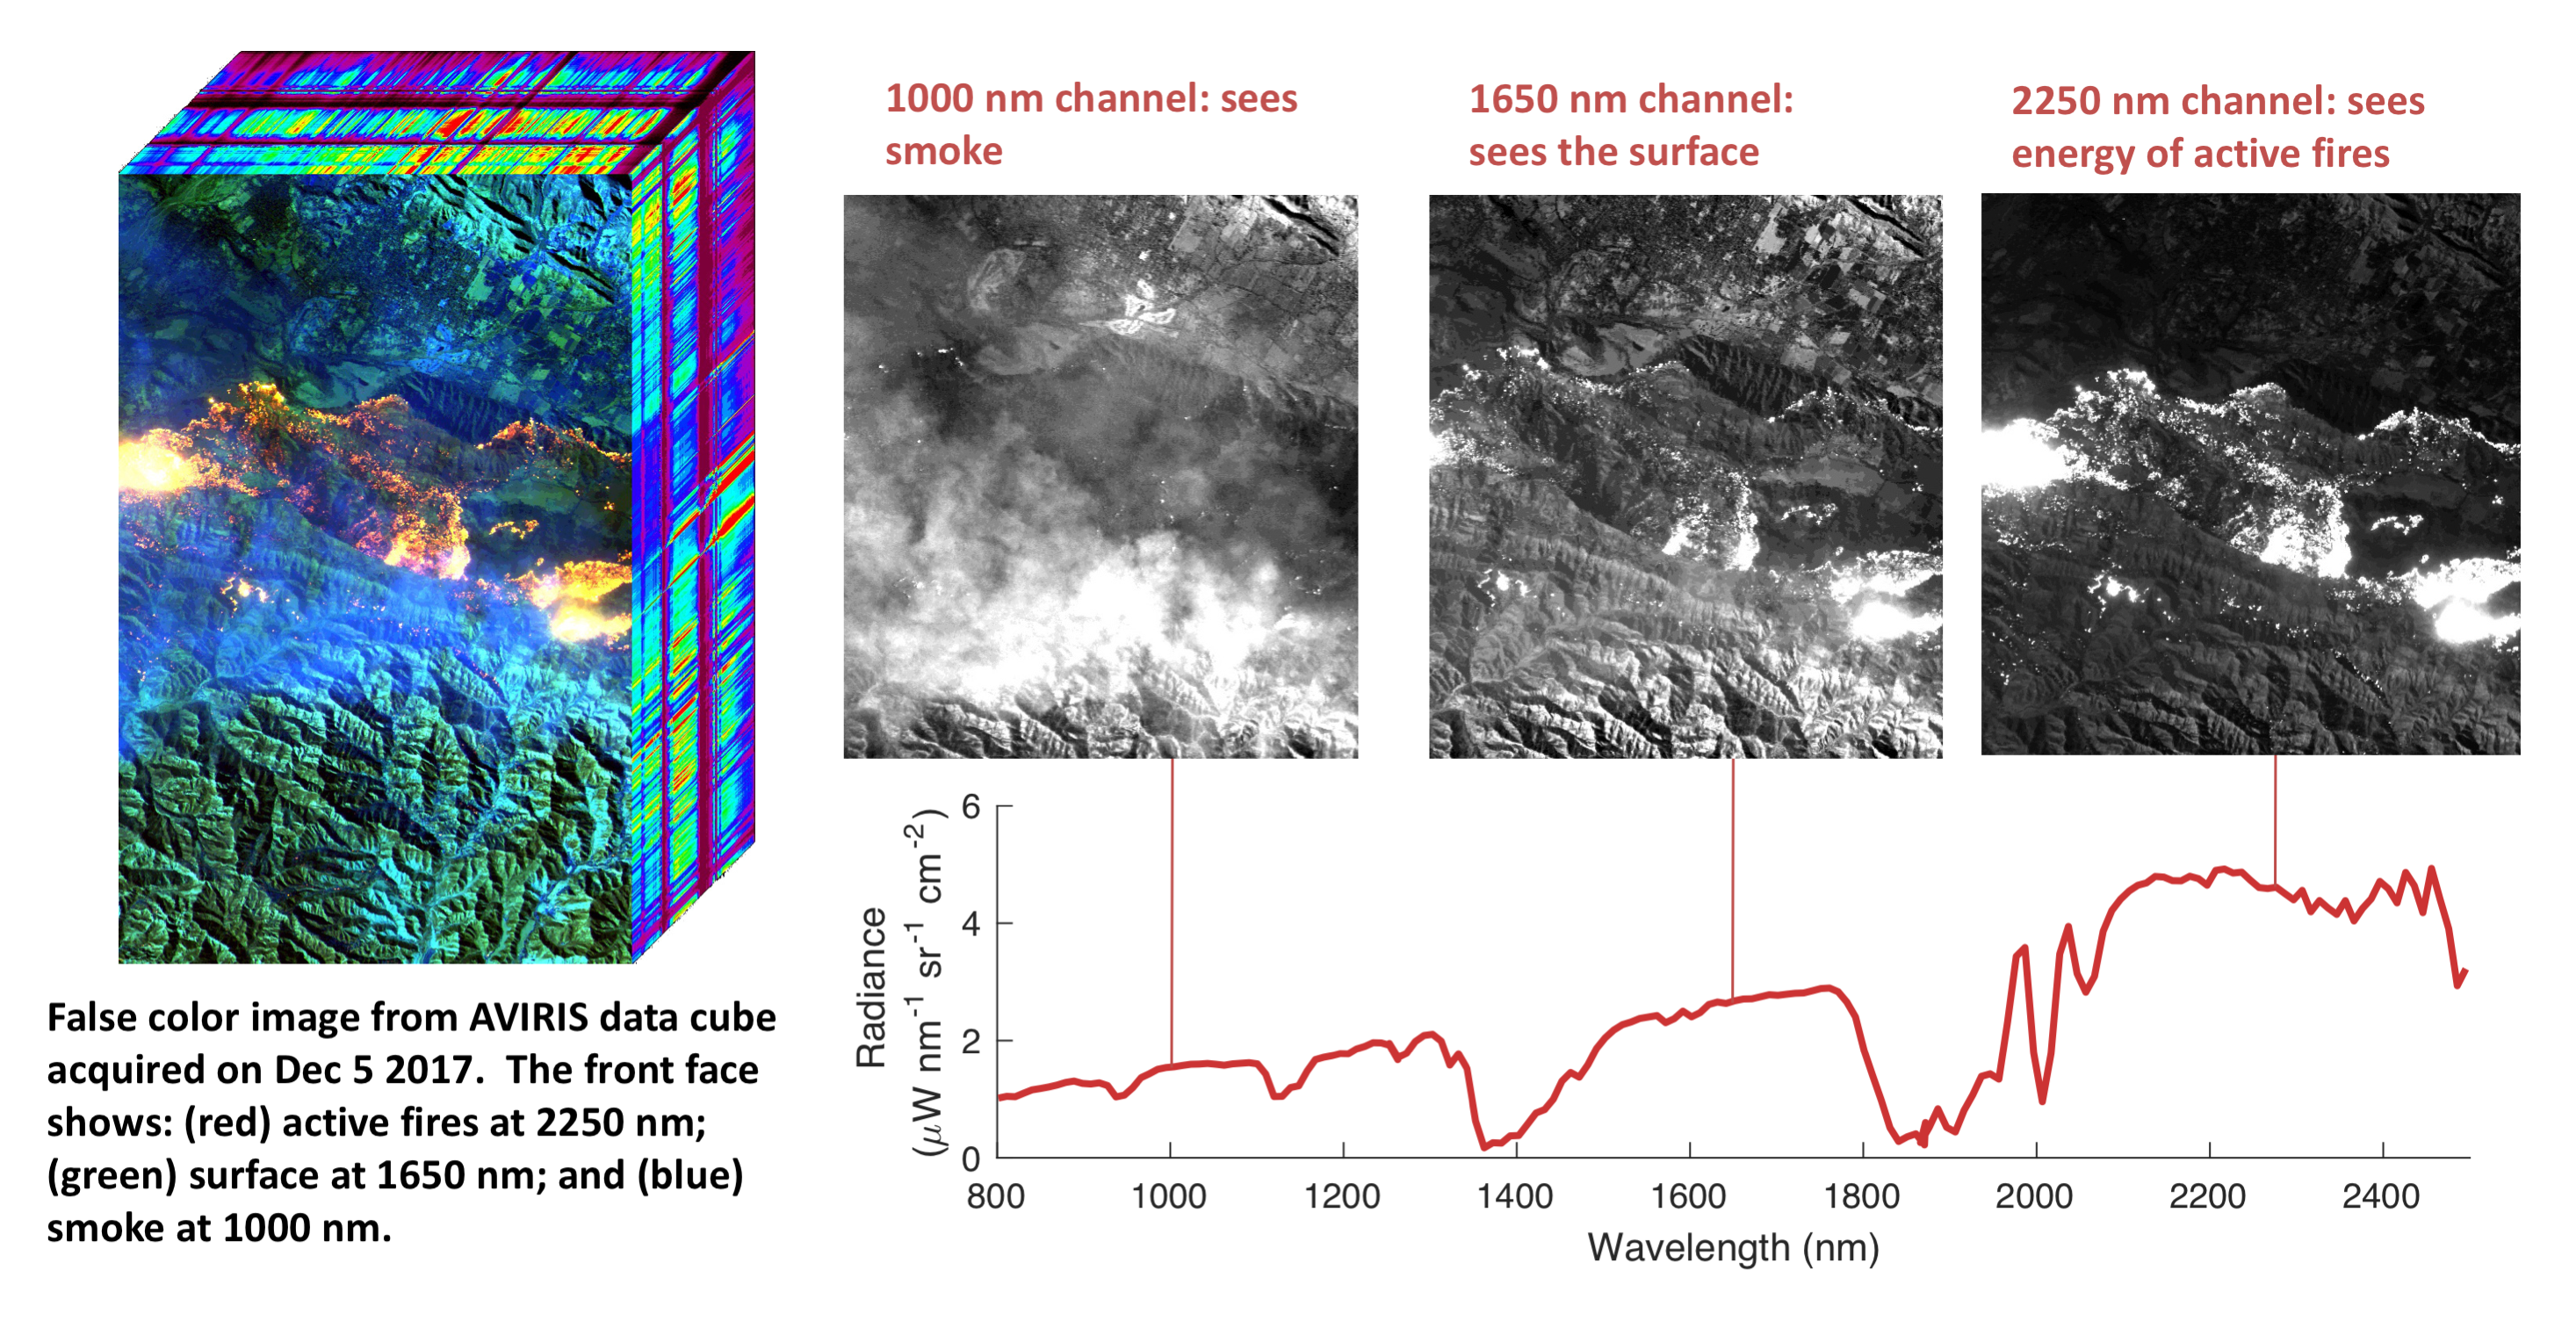

NASA’s AVIRIS Instrument Sheds New Light on Southern California Wildfires

NASA’s Airborne Visible Infrared Imaging Spectrometer instrument (AVIRIS), flying aboard a NASA Armstrong Flight Research Center high-altitude ER-2 aircraft, flew over the wildfires burning in Southern California on Dec. 5, 2017 and acquired this false-color image. Active fires are visible in red, ground surfaces are in green and smoke is in blue.

AVIRIS is an imaging spectrometer that observes light in visible and infrared wavelengths, measuring the full spectrum of radiated energy. Unlike regular cameras with three colors, AVIRIS has 224 spectral channels from the visible through the shortwave infrared. This permits mapping of fire temperatures, fractional coverage, and surface properties, including how much fuel is available for a fire. Spectroscopy is also valuable for characterizing forest drought conditions and health to assess fire risk.

AVIRIS has been observing fire-prone areas in Southern California for many years, forming a growing time series of before/after data cubes. These data are helping improve scientific understanding of fire risk and how ecosystems respond to drought and fire.

AVIRIS is sponsored by NASA’s Earth Science Division and is operated by NASA’s Jet Propulsion Laboratory in Pasadena, California. It was deployed on the ER-2 aircraft in cooperation with NASA’s Armstrong Flight Research Center.

Credit: NASA/JPL-Caltech